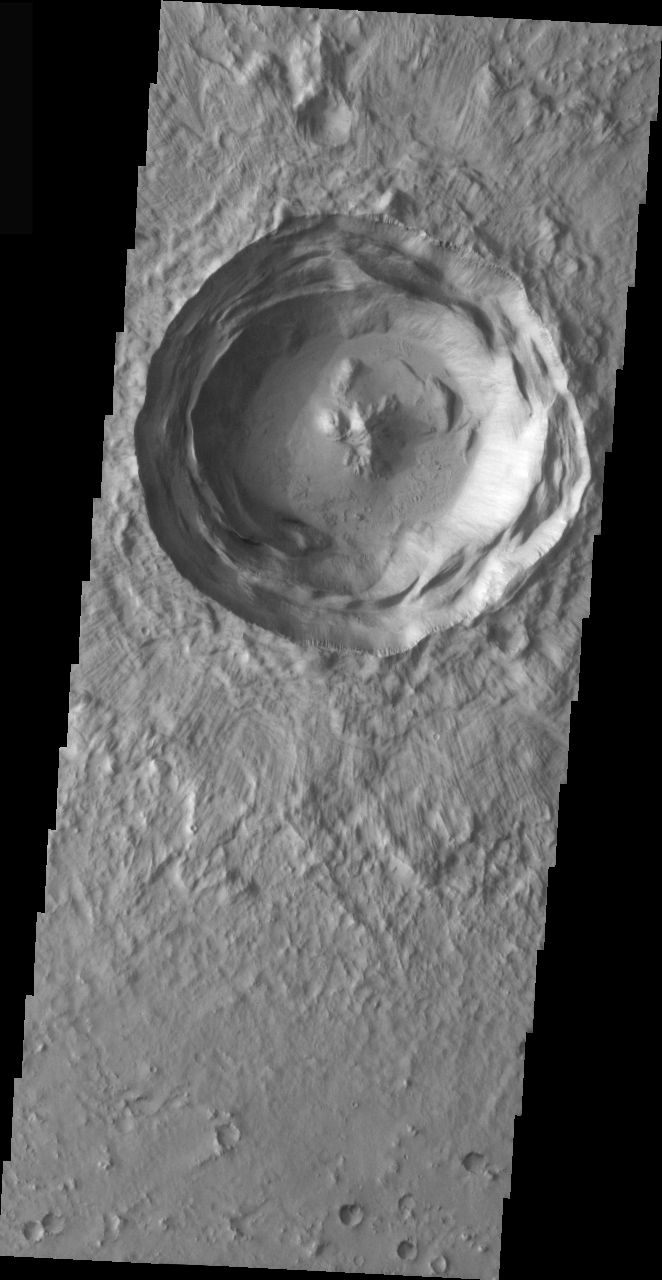

Central Peak

The crater in this VIS image is a beautiful example of a central peak crater. Note also the slumped interior crater walls and the well defined lobes of the ejecta blanket. This crater is located in the Isidis basin.

Image information: VIS instrument. Latitude 12.6, Longitude 83.8 East (276.2 West). 19 meter/pixel resolution.

Note: this THEMIS visual image has not been radiometrically nor geometrically calibrated for this preliminary release. An empirical correction has been performed to remove instrumental effects. A linear shift has been applied in the cross-track and down-track direction to approximate spacecraft and planetary motion. Fully calibrated and geometrically projected images will be released through the Planetary Data System in accordance with Project policies at a later time.

NASA’s Jet Propulsion Laboratory manages the 2001 Mars Odyssey mission for NASA’s Office of Space Science, Washington, D.C. The Thermal Emission Imaging System (THEMIS) was developed by Arizona State University, Tempe, in collaboration with Raytheon Santa Barbara Remote Sensing. The THEMIS investigation is led by Dr. Philip Christensen at Arizona State University. Lockheed Martin Astronautics, Denver, is the prime contractor for the Odyssey project, and developed and built the orbiter. Mission operations are conducted jointly from Lockheed Martin and from JPL, a division of the California Institute of Technology in Pasadena.

Credit: NASA/JPL/Arizona State University